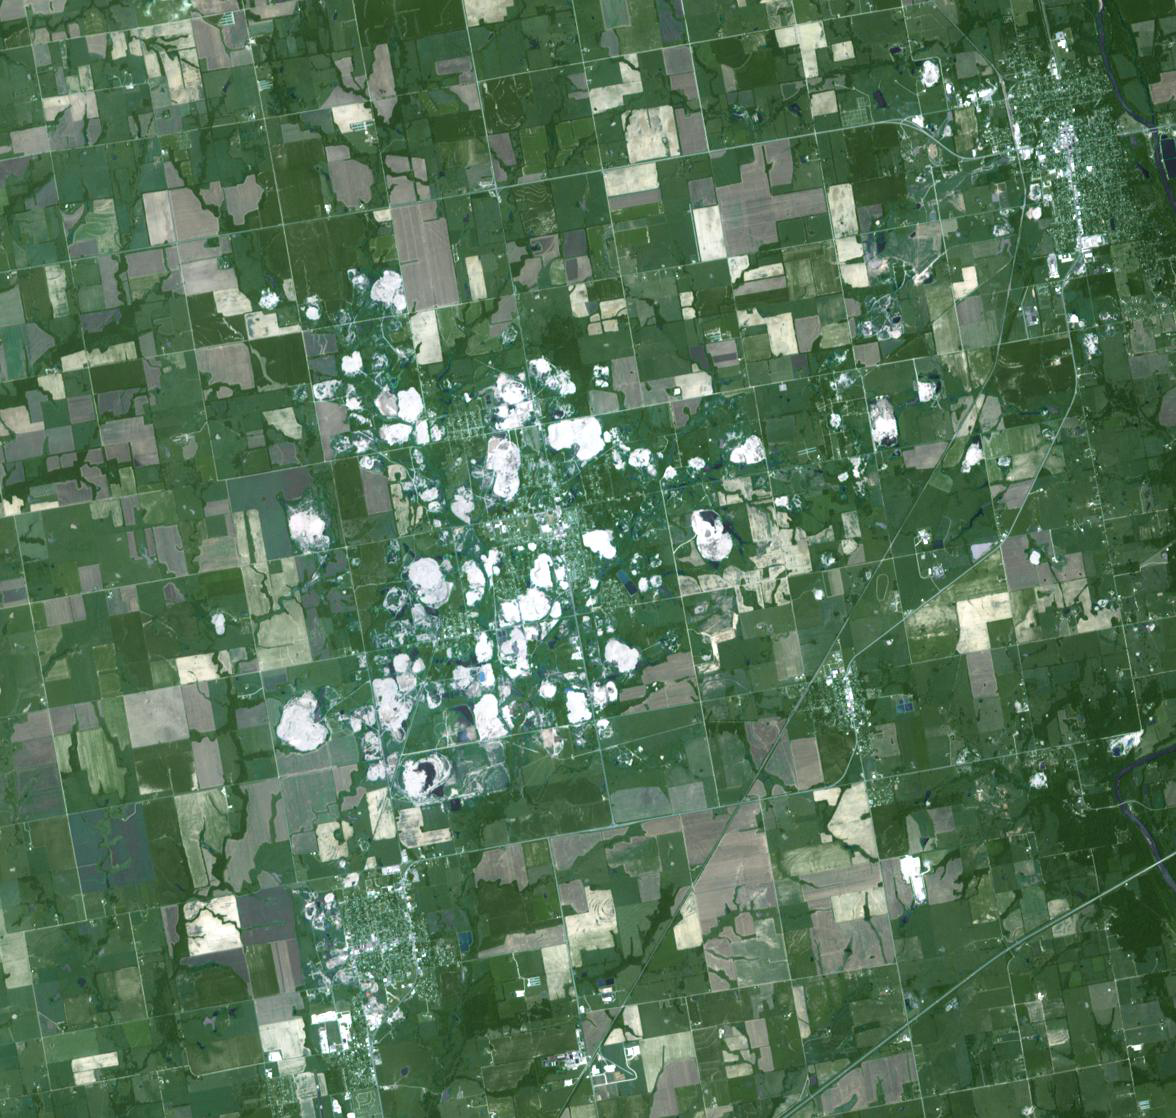

Picher, Oklahoma

Picher, Oklahoma once boasted 20,000 people in this mining town in northeast Oklahoma. Now, after a 2009 tornado, and a federal cleanup program, the town is a modern-day ghost town. Picher lies in the middle of the Tar Creek Superfund site, an expanse of lead- and zinc-mining towns that extends into Missouri and Kansas. But mine cave-ins, sinkholes, and a creek that flows orange from pollution have forced abandonment of Picher and the surrounding smaller towns. The image was acquired July 12, 2006, covers an area of 17.7 by 16.8 km, and is located at 37 degrees north latitude, 94.8 degrees west longitude.

With its 14 spectral bands from the visible to the thermal infrared wavelength region and its high spatial resolution of 15 to 90 meters (about 50 to 300 feet), ASTER images Earth to map and monitor the changing surface of our planet. ASTER is one of five Earth-observing instruments launched Dec. 18, 1999, on Terra. The instrument was built by Japan’s Ministry of Economy, Trade and Industry. A joint U.S./Japan science team is responsible for validation and calibration of the instrument and data products.

The broad spectral coverage and high spectral resolution of ASTER provides scientists in numerous disciplines with critical information for surface mapping and monitoring of dynamic conditions and temporal change. Example applications are: monitoring glacial advances and retreats; monitoring potentially active volcanoes; identifying crop stress; determining cloud morphology and physical properties; wetlands evaluation; thermal pollution monitoring; coral reef degradation; surface temperature mapping of soils and geology; and measuring surface heat balance.

The U.S. science team is located at NASA’s Jet Propulsion Laboratory, Pasadena, Calif. The Terra mission is part of NASA’s Science Mission Directorate, Washington, D.C.

Credit: NASA/GSFC/METI/ERSDAC/JAROS, and U.S./Japan ASTER Science Team